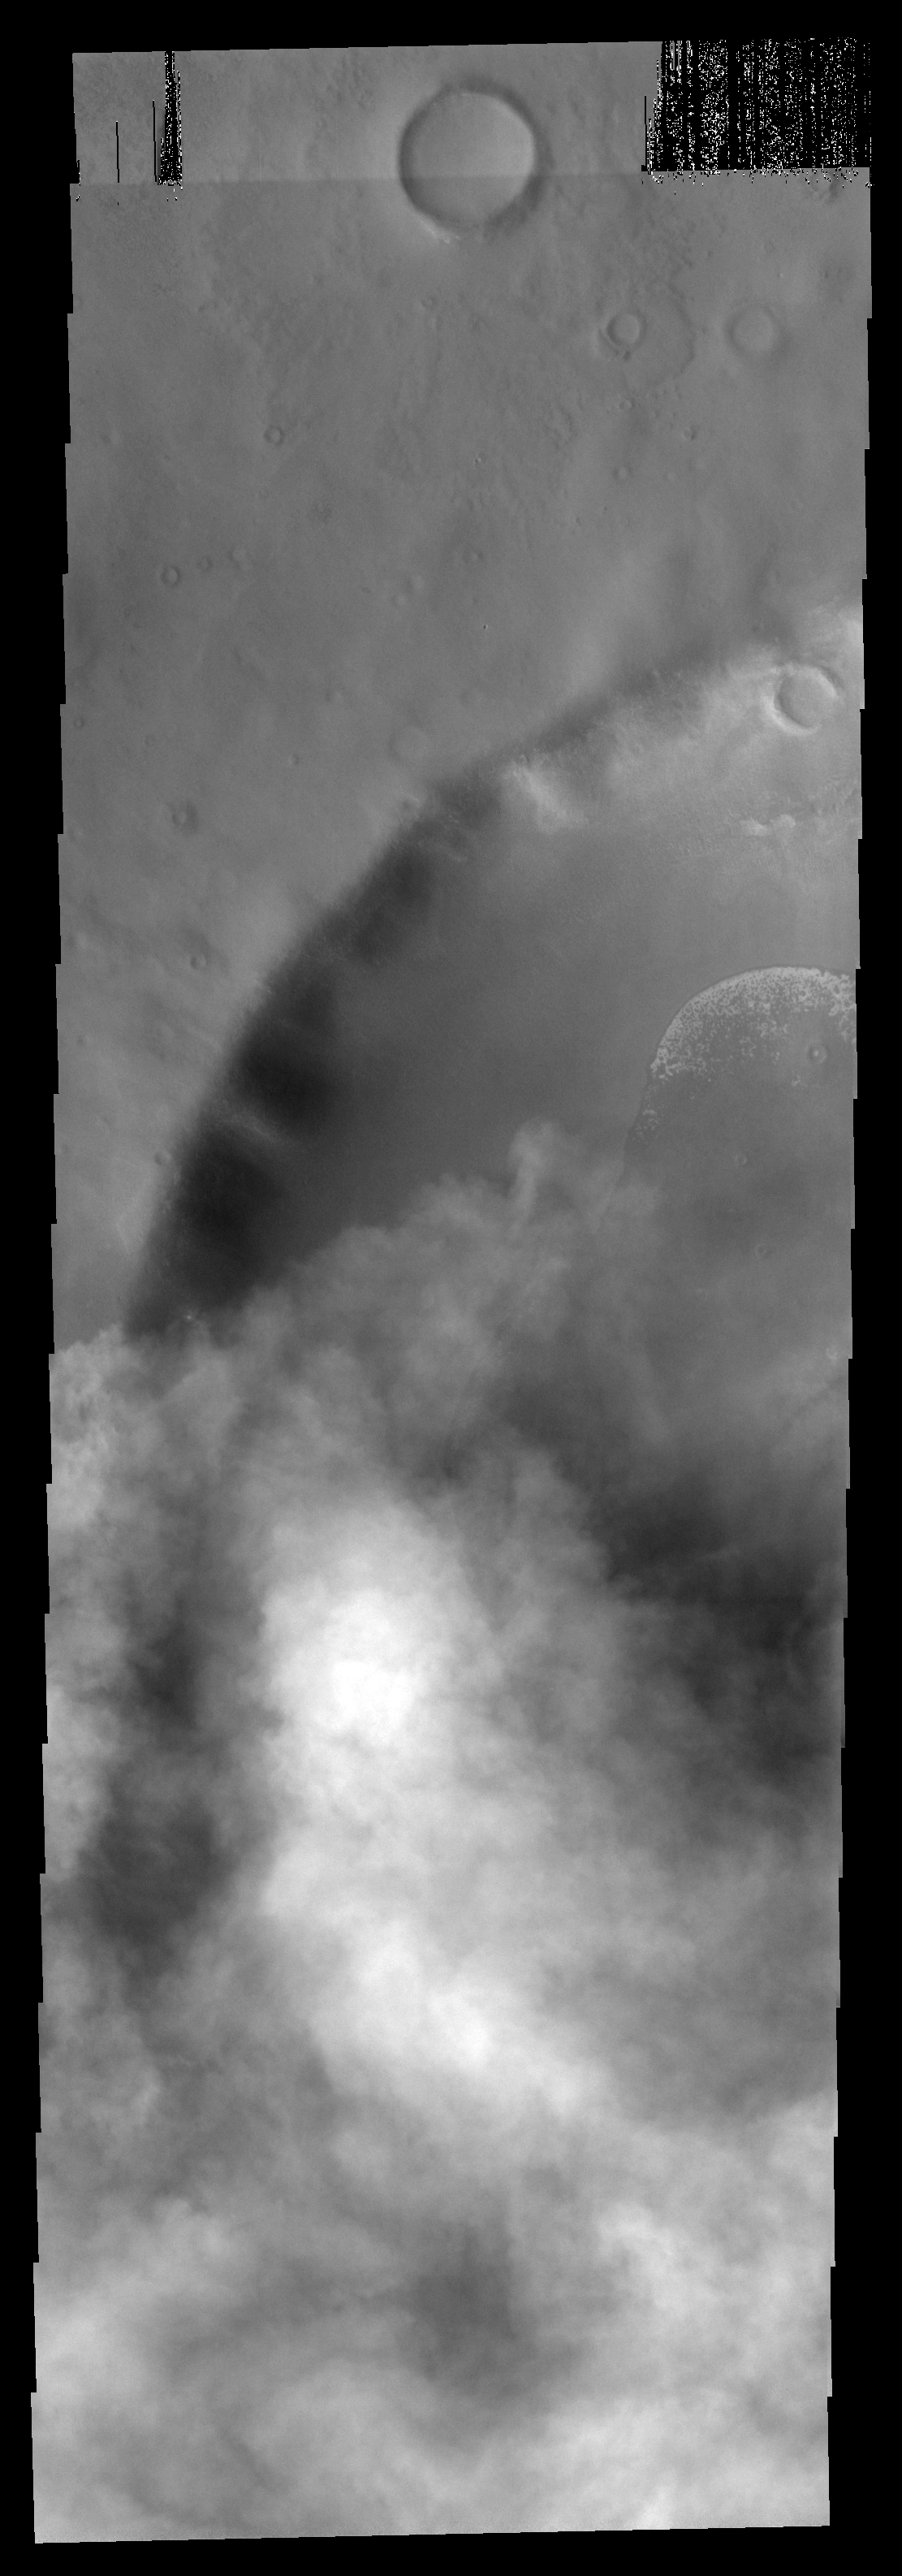

Clouds over Crater

The dust storm season in the southern hemisphere of Mars is well underway. This image of an unnamed crater southeast of Hellas Basin shows the encroachment of a storm in the region.

Image information: VIS instrument. Latitude -64.1N, Longitude 108.5E. 17 meter/pixel resolution.

Please see the THEMIS Data Citation Note for details on crediting THEMIS images.

Note: this THEMIS visual image has not been radiometrically nor geometrically calibrated for this preliminary release. An empirical correction has been performed to remove instrumental effects. A linear shift has been applied in the cross-track and down-track direction to approximate spacecraft and planetary motion. Fully calibrated and geometrically projected images will be released through the Planetary Data System in accordance with Project policies at a later time.

NASA’s Jet Propulsion Laboratory manages the 2001 Mars Odyssey mission for NASA’s Office of Space Science, Washington, D.C. The Thermal Emission Imaging System (THEMIS) was developed by Arizona State University, Tempe, in collaboration with Raytheon Santa Barbara Remote Sensing. The THEMIS investigation is led by Dr. Philip Christensen at Arizona State University. Lockheed Martin Astronautics, Denver, is the prime contractor for the Odyssey project, and developed and built the orbiter. Mission operations are conducted jointly from Lockheed Martin and from JPL, a division of the California Institute of Technology in Pasadena.

Credit: NASA/JPL/ASU